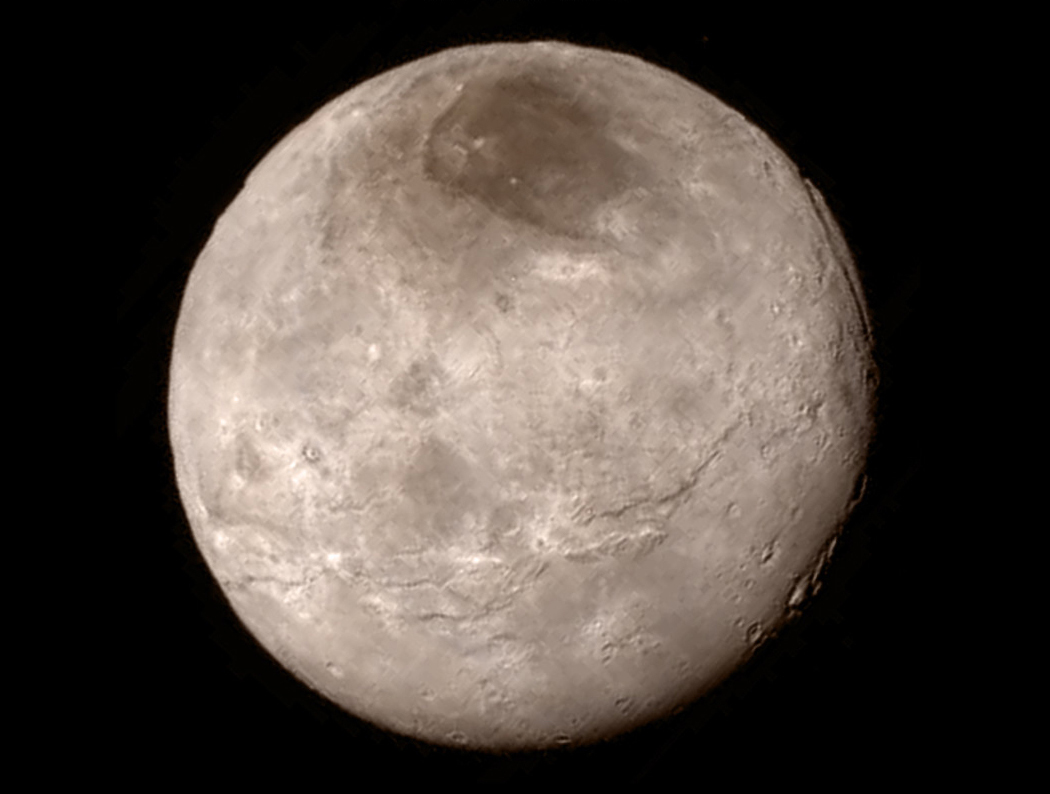

Charon’s Surprising Youthful and Varied Terrain

Remarkable new details of Pluto’s largest moon Charon are revealed in this image from New Horizons’ Long Range Reconnaissance Imager (LORRI), taken late on July 13, 2015 from a distance of 289,000 miles (466,000 kilometers).

A swath of cliffs and troughs stretches about 600 miles (1,000 kilometers) from left to right, suggesting widespread fracturing of Charon’s crust, likely a result of internal processes. At upper right, along the moon’s curving edge, is a canyon estimated to be 4 to 6 miles (7 to 9 kilometers) deep.

Mission scientists are surprised by the apparent lack of craters on Charon. South of the moon’s equator, at the bottom of this image, terrain is lit by the slanting rays of the sun, creating shadows that make it easier to distinguish topography. Even here, however, relatively few craters are visible, indicating a relatively young surface that has been reshaped by geologic activity.

In Charon’s north polar region, a dark marking prominent in New Horizons’ approach images is now seen to have a diffuse boundary, suggesting it is a thin deposit of dark material. Underlying it is a distinct, sharply bounded, angular feature; higher resolution images still to come are expected to shed more light on this enigmatic region.

The image has been compressed to reduce its file size for transmission to Earth. In high-contrast areas of the image, features as small as 3 miles (5 kilometers) across can be seen. Some lower-contrast detail is obscured by the compression of the image, which may make some areas appear smoother than they really are. The uncompressed version still resides in New Horizons’ computer memory and is scheduled to be transmitted at a later date.

The image has been combined with color information obtained by New Horizons’ Ralph instrument on July 13.

New Horizons traveled more than three billion miles over nine-and-a-half years to reach the Pluto system.

The Johns Hopkins University Applied Physics Laboratory in Laurel, Maryland, designed, built, and operates the New Horizons spacecraft, and manages the mission for NASA’s Science Mission Directorate. The Southwest Research Institute, based in San Antonio, leads the science team, payload operations and encounter science planning. New Horizons is part of the New Frontiers Program managed by NASA’s Marshall Space Flight Center in Huntsville, Alabama.

Credit: NASA/Johns Hopkins University Applied Physics Laboratory/Southwest Research Institute